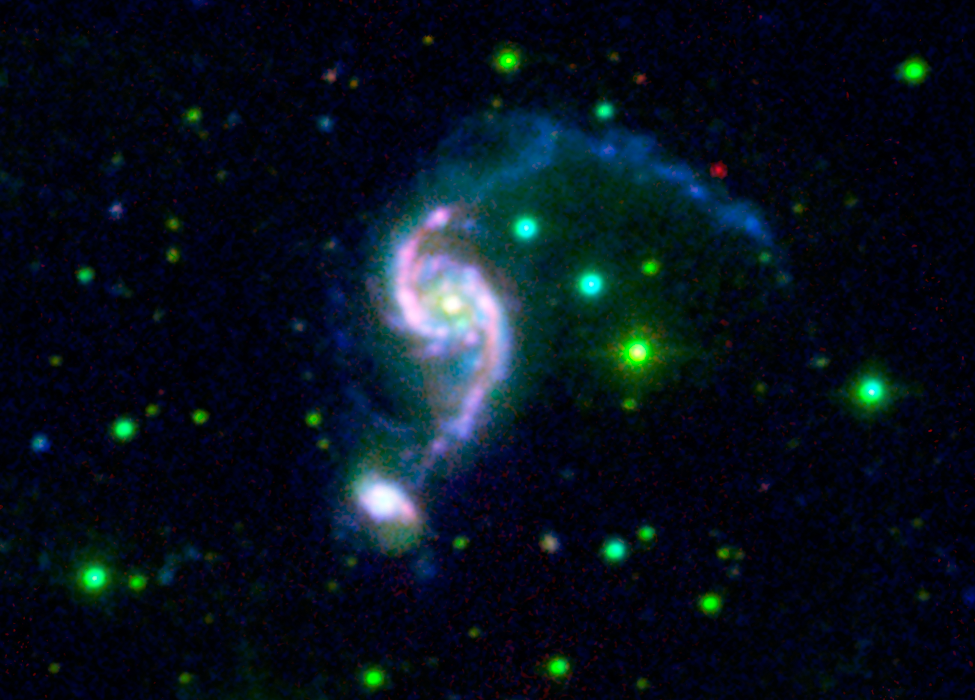

Older Galaxy Pair Has Surprisingly Youthful Glow

A pair of interacting galaxies might be experiencing the galactic equivalent of a mid-life crisis. For some reason, the pair, called Arp 82, didn't make their stars early on as is typical of most galaxies. Instead, they got a second wind later in life -- about 2 billion years ago -- and started pumping out waves of new stars as if they were young again.

Arp 82 is an interacting pair of galaxies with a strong bridge and a long tail. NGC 2535 is the big galaxy and NGC 2536 is its smaller companion. The disk of the main galaxy looks like an eye, with a bright "pupil" in the center and oval-shaped "eyelids." Dramatic "beads on a string" features are visible as chains of evenly spaced star-formation complexes along the eyelids. These are presumably the result of large-scale gaseous shocks from a grazing encounter. The colors of this galaxy indicate that the observed stars are young to intermediate in age, around 2 million to 2 billion years old, much less than the age of the universe (13.7 billion years).

The puzzle is: why didn't Arp 82 form many stars earlier, like most galaxies of that mass range? Scientifically, it is an oddball and provides a relatively nearby lab for studying the age of intermediate-mass galaxies.

This picture is a composite captured by Spitzer's infrared array camera with light at wavelength 8 microns shown in red, NASA's Galaxy Evolution Explorer combined 1530 and 2310 Angstroms shown in blue, and the Southeastern Association for Research in Astronomy Observatory light at 6940 Angstroms shown in green.

Credit: NASA/JPL-Caltech/M. Hancock (E. Tenn. State Univ.)